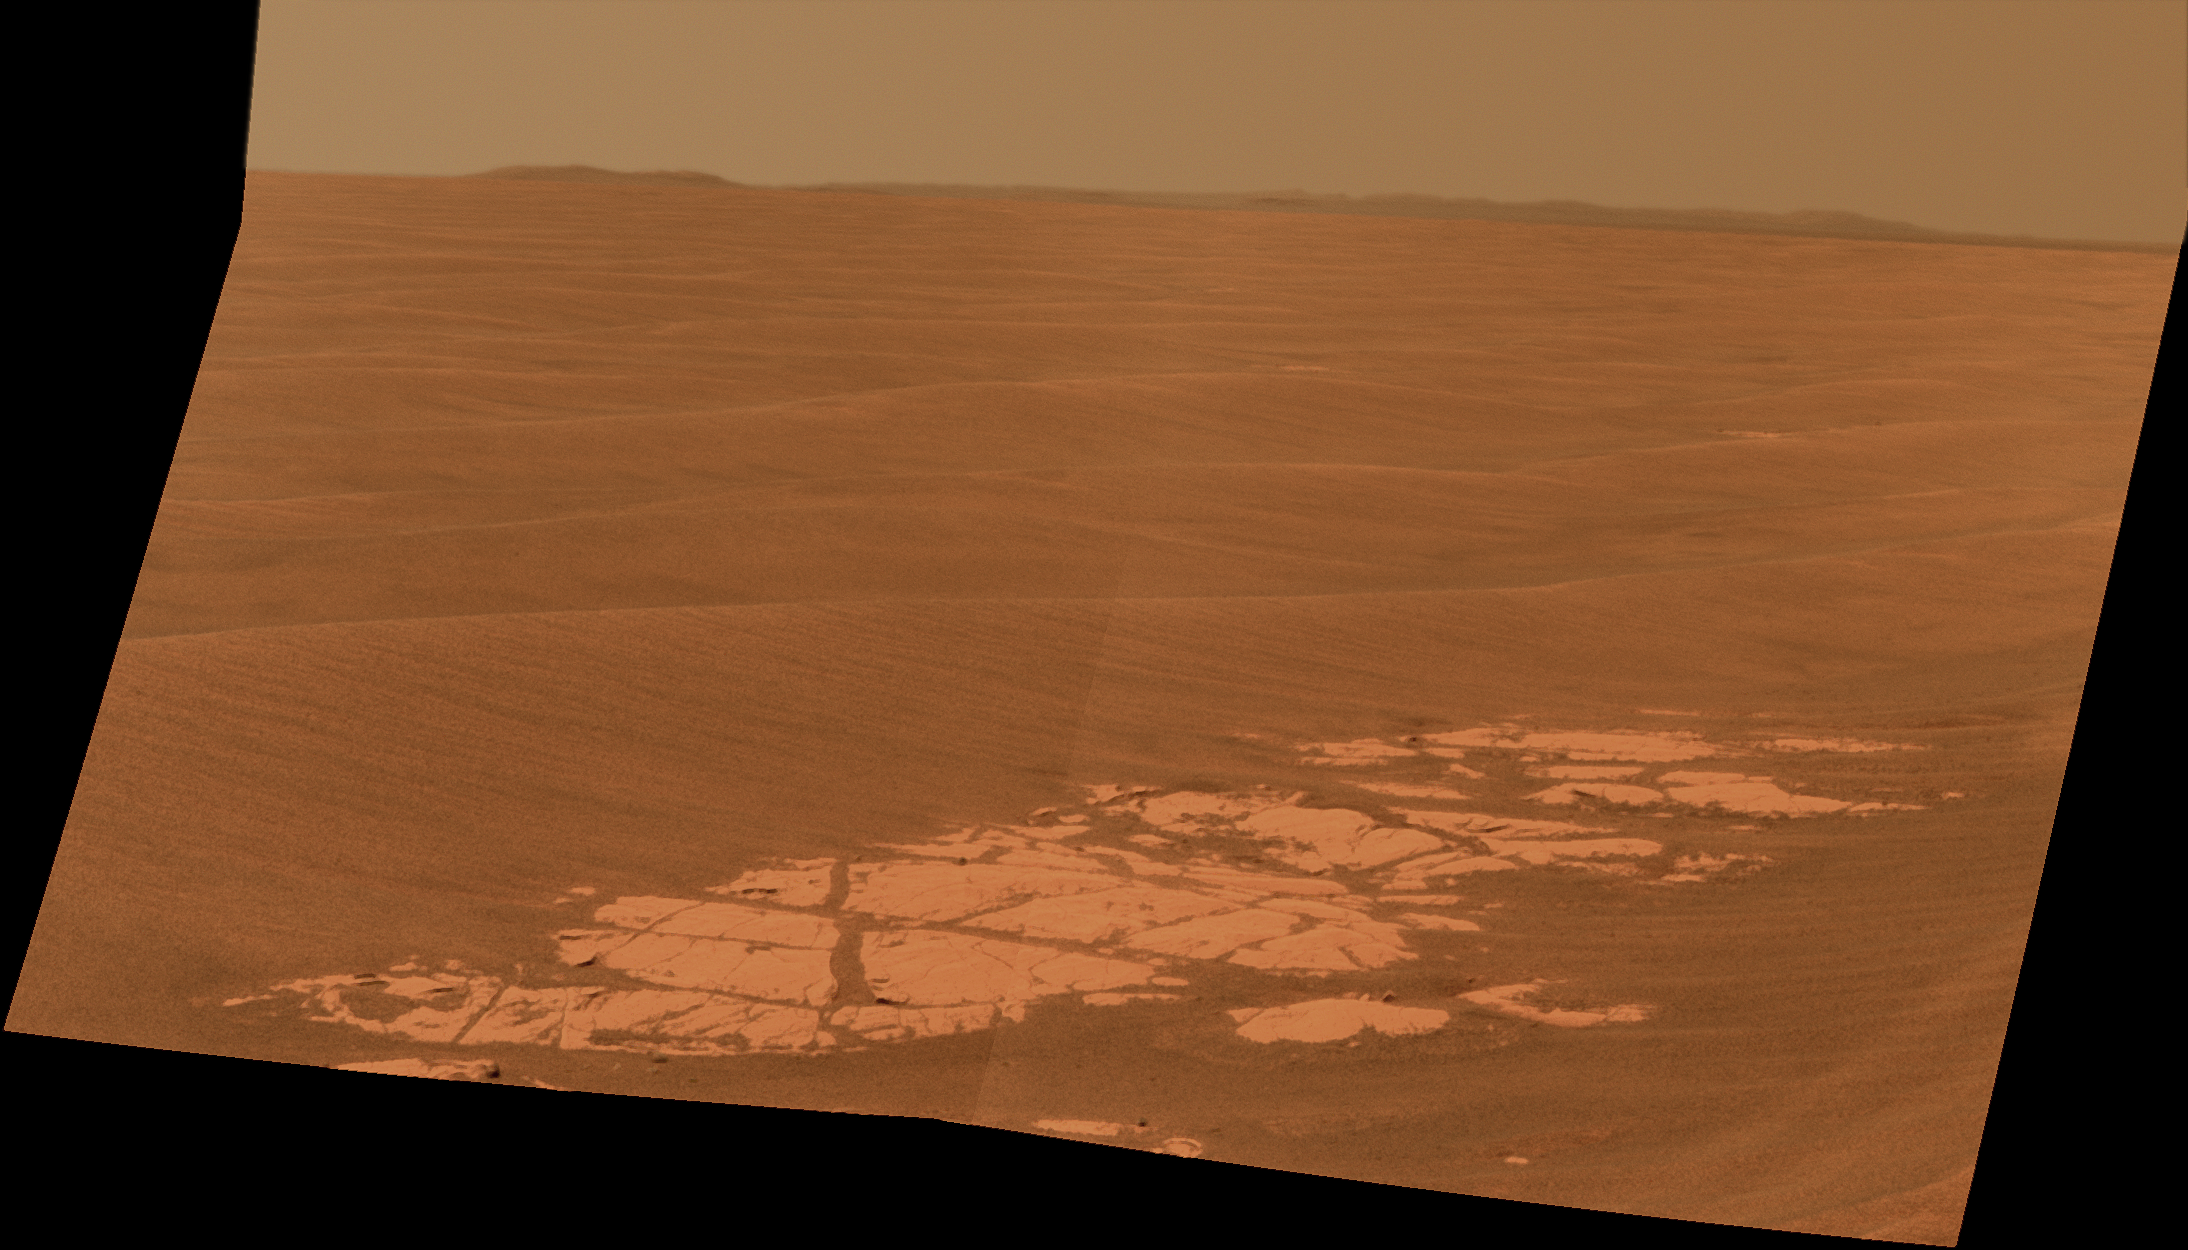

Endeavour on the Horizon

Context View

NASA’s Mars Exploration Rover Opportunity used its panoramic camera (Pancam) to capture this view of the rim of Endeavour crater, the rover’s destination in a multi-year traverse along the sandy Martian landscape. The image was taken during the 2,226 Martian day, or sol, of Opportunity’s mission on Mars (April 28, 2010).

Endeavour is 21 kilometers (13 miles) in diameter, about 25 times wider than Victoria crater, the last major crater Opportunity visited. This image shows an outcrop of rocks at the foot of the rover and beyond these rocks rippled dunes, which are about 20 centimeters (8 inches) tall. The west rim of Endeavour, about 13 kilometers (8 miles) away, appears on the left on the horizon. The rim of smaller, more-distant Iazu crater, which is 7 kilometers (4 miles) in diameter and about 35 kilometers (22 miles) away, is on the far right. On the horizon in between is a blanket of material ejected from the impact that created Iazu crater, and darker features that are portions of the west and southwest rim of Endeavour.

Opportunity began a marathon from Victoria to Endeavour in September 2008 after spending two years exploring Victoria. The intended route, about 19 kilometers (12 miles) long, has headed south before turning east in order to bypass potentially hazardous sand ripples to the east, larger than the ripples in this image.

This approximately true-color view combines three exposures taken through filters admitting wavelengths of 750 nanometers, 530 nanometers and 430 nanometers.

Credit: NASA/JPL-Caltech/Cornell University